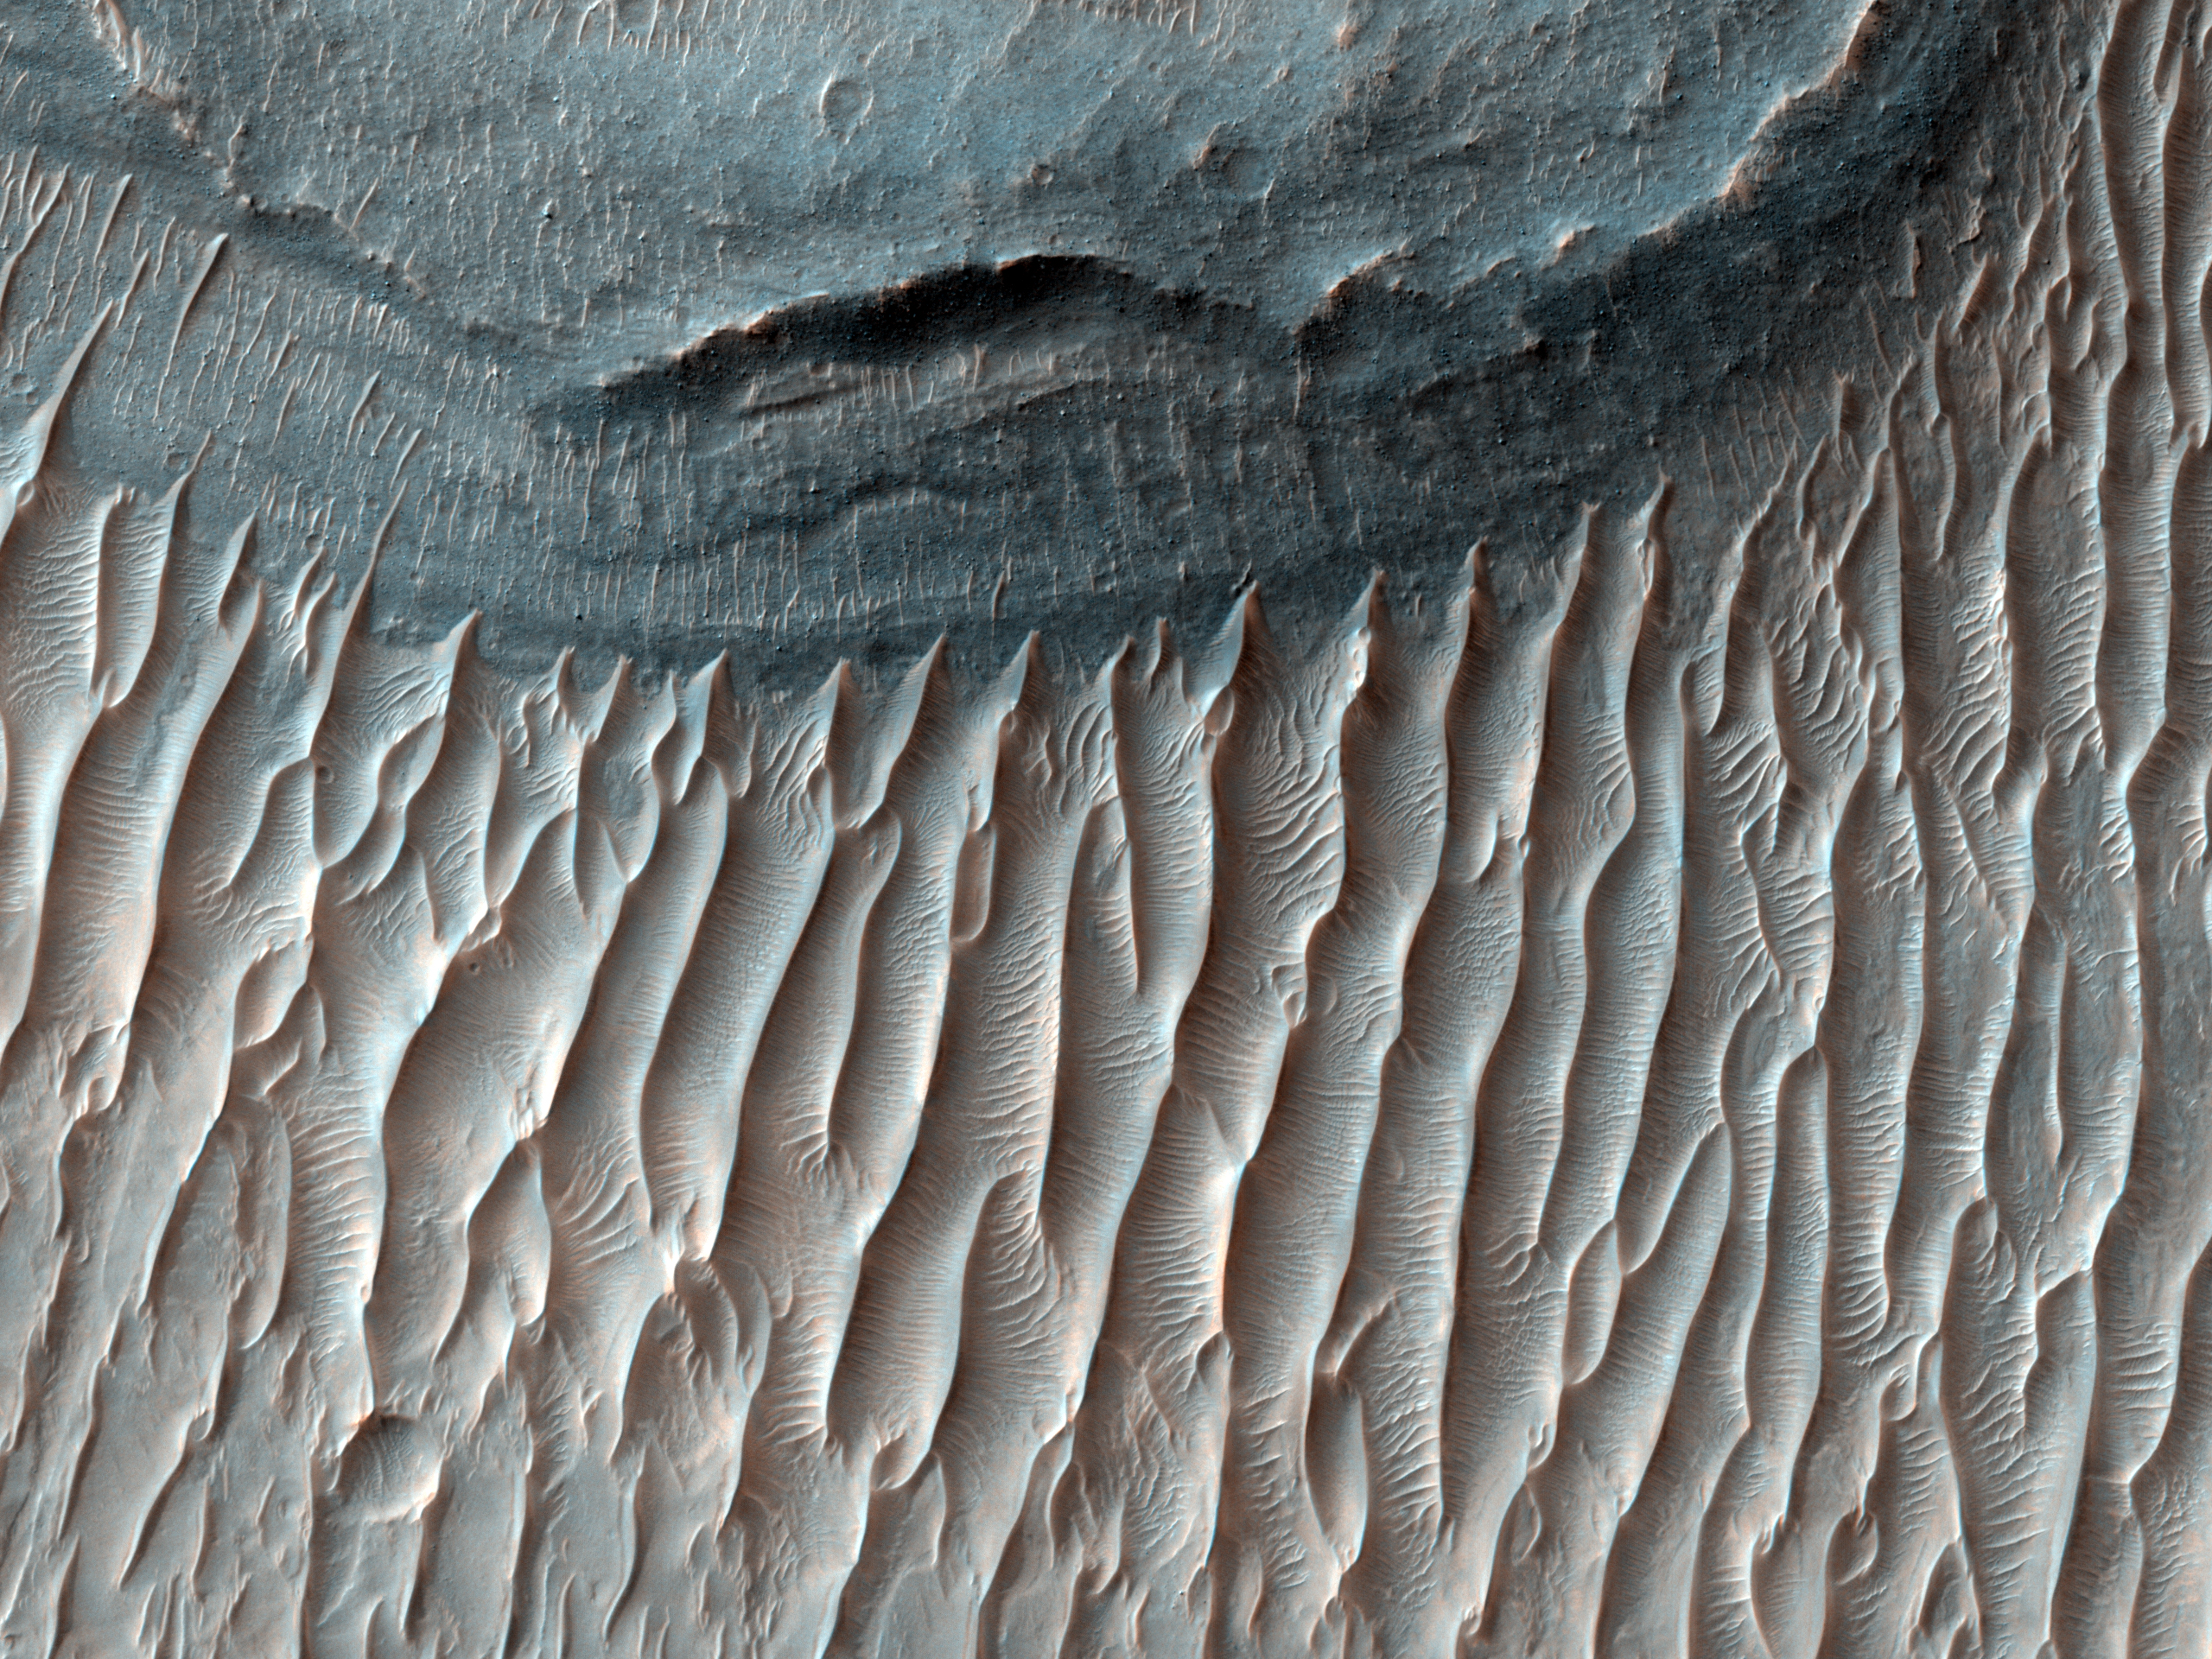

Ius Chasma’s Floor

This image spans the floor of Ius Chasma’s southern trench. Ius Chasma is located in the western region of Valles Marineris, the solar system’s largest canyon. This canyon is well known for its fine stratigraphic layers modified by wind and water.

The outcrops contain interchanging layers of dark and bright rocks. The layered deposits consist of dark basalt lava flows and bright sedimentary layers. The sediments are likely to be from atmospheric dust, sand, or alluvium from an ancient water source. The layers are visible on the gentle slopes above the canyon floor, in pitted areas, and in small mesa buttes. The floor of the canyon is littered with megaripples that are aligned in a north-south direction.

Ius Chasma is believed to have been shaped by a process called sapping when water seeped from the layers of the cliffs and evaporated before it reached the canyon floor. This process is thought to have dominated during the Amazonian period.

Ius Chasma also has several structural features such as east trending normal faults and grabens that deformed the canyons. Recent geomorphological events include mass wasting (avalanches) and minor sapping from gullies that continued to erode the canyon walls.

See the full University of Arizona press release.

NASA’s Jet Propulsion Laboratory, a division of the California Institute of Technology in Pasadena, manages the Mars Reconnaissance Orbiter for NASA’s Science Mission Directorate, Washington. Lockheed Martin Space Systems, Denver, is the prime contractor for the project and built the spacecraft. The High Resolution Imaging Science Experiment is operated by the University of Arizona, Tucson, and the instrument was built by Ball Aerospace and Technology Corp., Boulder, Colo.

Credit: NASA/JPL-Caltech/Univ. of Arizona